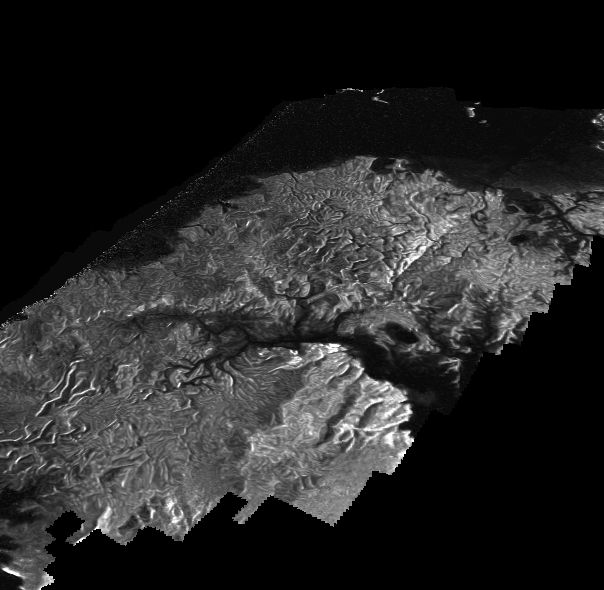

Perspective on Kraken Mare Shores

This Cassini Synthetic Aperture Radar (SAR) image is presented as a perspective view and shows a landscape near the eastern shoreline of Kraken Mare, a hydrocarbon sea in Titan’s north polar region. This image was processed using a technique for handling noise that results in clearer views that can be easier for researchers to interpret. The technique, called despeckling, also is useful for producing altimetry data and 3-D views called digital elevation maps.

Scientists have used a technique called radargrammetry to determine the altitude of surface features in this view at a resolution of approximately half a mile, or 1 kilometer. The altimetry reveals that the area is smooth overall, with a maximum amplitude of 0.75 mile (1.2 kilometers) in height. The topography also shows that all observed channels flow downhill.

The presence of what scientists call “knickpoints” — locations on a river where a sharp change in slope occurs — might indicate stratification in the bedrock, erosion mechanisms at work or a particular way the surface responds to runoff events, such as floods following large storms. One such knickpoint is visible just above the lower left corner, where an area of bright slopes is seen.

The image was obtained during a flyby of Titan on April 10, 2007. A more traditional radar image of this area on Titan is seen in PIA19046.

The Cassini-Huygens mission is a cooperative project of NASA, the European Space Agency and the Italian Space Agency. NASA’s Jet Propulsion Laboratory, a division of the California Institute of Technology in Pasadena, manages the mission for NASA’s Science Mission Directorate, Washington. The Cassini orbiter was designed, developed and assembled at JPL. The radar instrument was built by JPL and the Italian Space Agency, working with team members from the United States and several European countries.

Credit: NASA/JPL-Caltech/ASI